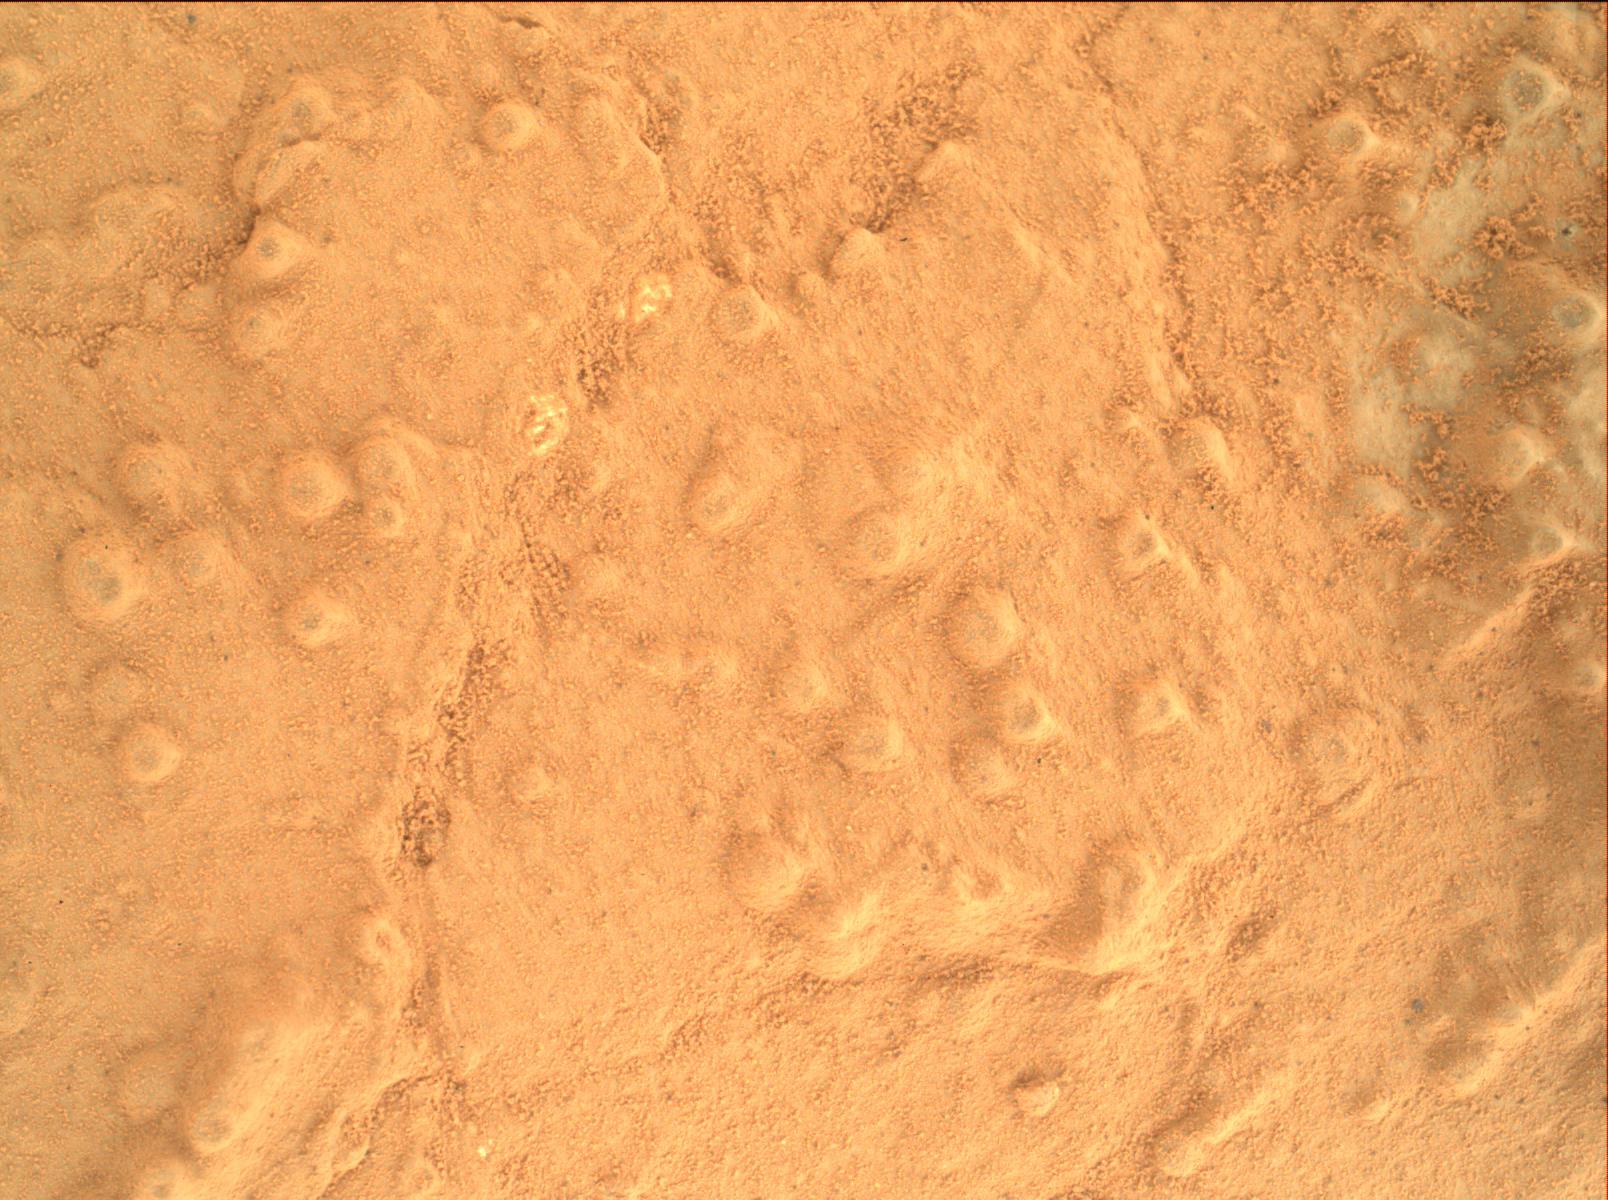

Concretions at ‘Cumberland’

Annotated Image

This image taken by the Mars Hand Lens Imager (MAHLI) on NASA’s Mars rover Curiosity shows the texture of the patch of flat-lying bedrock called “Cumberland,” which was the mission’s second target for use of the rover’s sample-collecting drill. Cumberland was selected to be similar to the first, “John Klein,” but with a slightly greater concentration of erosion-resistant granules that cause surface bumps. The bumps are concretions, or clumps of minerals that formed when water soaked the rock long ago. Analysis of a sample containing more material from these concretions could provide information about the variability within the rock layers of both drill targets, John Klein and Cumberland.

This image was taken on the 279th Martian day, or sol, of the mission (May 19, 2013) from a distance of 2 inches (5 centimeters).

Malin Space Science Systems, San Diego, developed, built and operates MAHLI. NASA’s Jet Propulsion Laboratory, Pasadena, Calif., manages the Mars Science Laboratory Project and the mission’s Curiosity rover for NASA’s Science Mission Directorate in Washington. The rover was designed and assembled at JPL, a division of the California Institute of Technology in Pasadena.

Credit: NASA/JPL-Caltech/MSSS